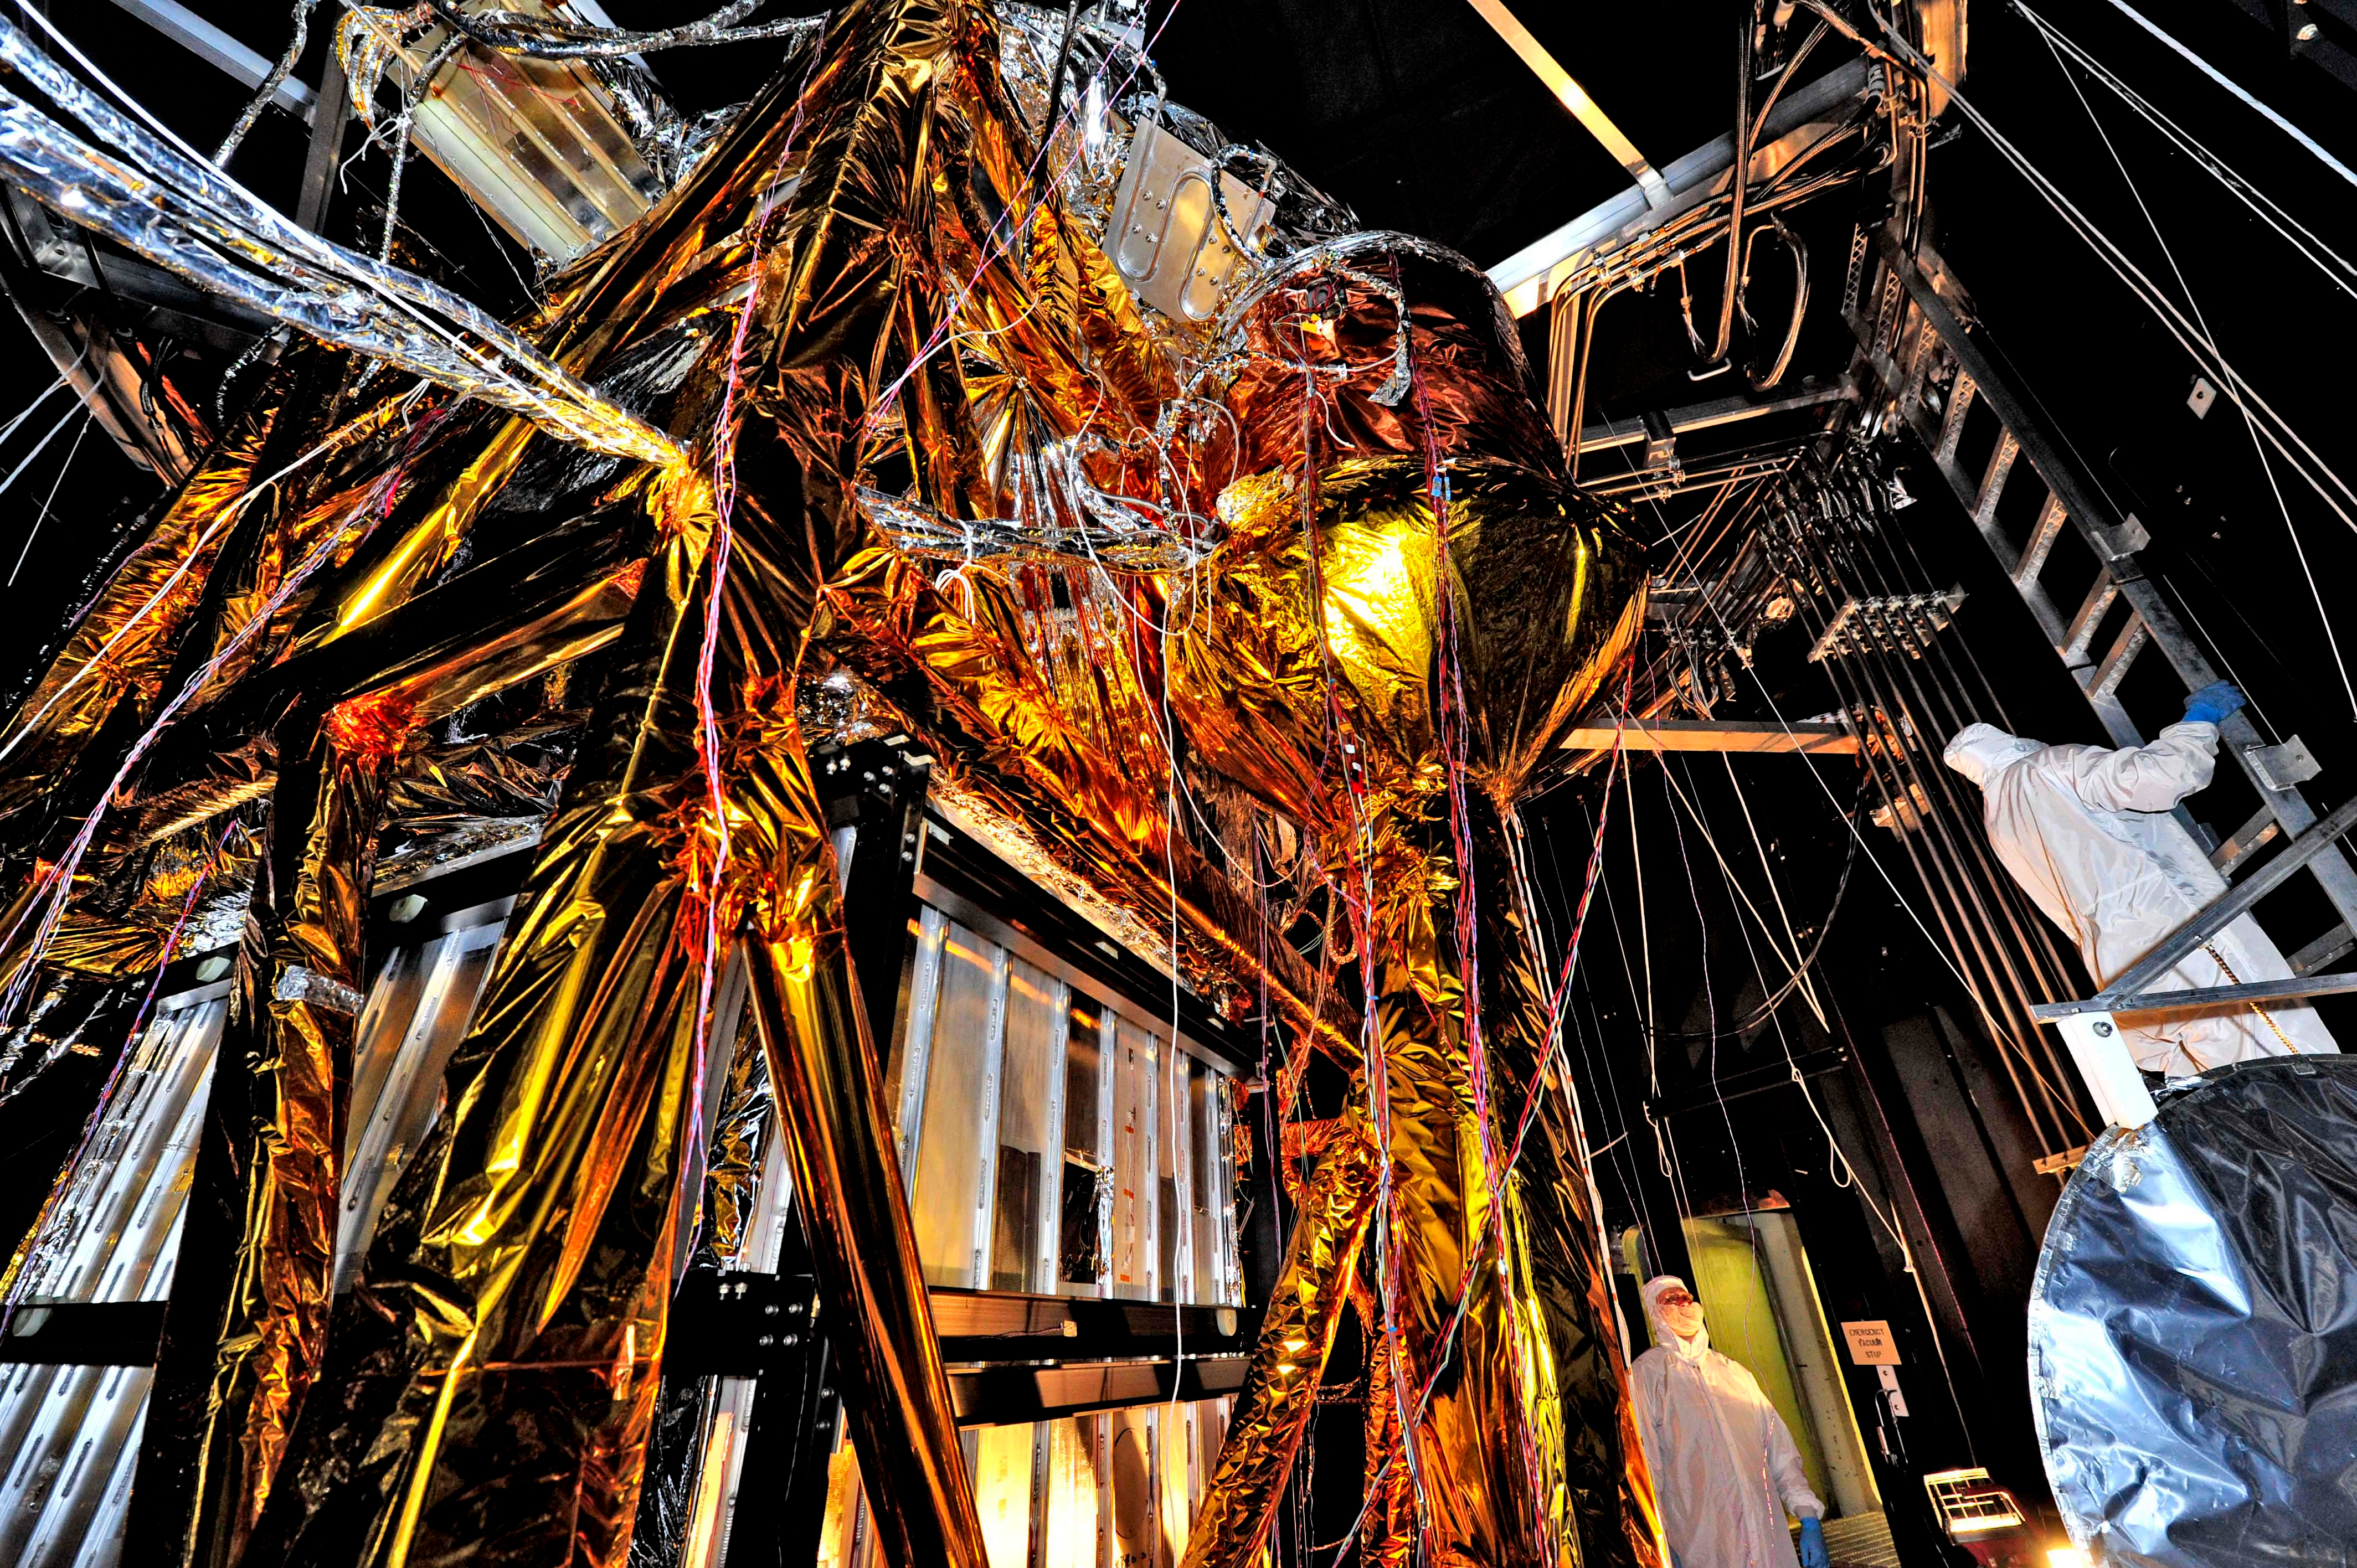

The Webb Telescope's 'Golden Spider'

NASA image release August 23, 2012 What looks like a giant golden spider weaving a web of cables and cords, is actually ground support equipment, including the Optical Telescope Simulator (OSIM), for the James Webb Space Telescope. OSIM's job is to generate a beam of light just like the one that the real telescope optics will feed into the actual flight instruments. Because the real flight instruments will be used to test the real flight telescope, their alignment and performance first have to be verified by using the OSIM. Engineers are thoroughly checking out OSIM now in preparation for using it to test the flight science instruments later. This photo was taken from inside a large thermal-vacuum chamber called the Space Environment Simulator (SES), at NASA's Goddard Space Flight Center in Greenbelt, Md. Engineers have blanketed the structure of the OSIM with special insulating material to help control its temperature while it goes into the deep freeze testing that mimics the chill of space that Webb will ultimately experience in its operational orbit over 1 million miles from Earth. The golden-colored thermal blankets are made of aluminized kapton, a polymer film that remains stable over a wide range of temperatures. The structure that looks like a silver and black cube underneath the "spider" is a set of cold panels that surround OSIM's optics. During testing, OSIM's temperature will drop to 100 Kelvin (-280 F or -173 C) as liquid nitrogen flows through tubes welded to the chamber walls and through tubes along the silver panels surrounding OSIM's optics. These cold panels will keep the OSIM optics very cold, but the parts covered by the aluminized kapton blankets will stay warm. "Some blankets have silver facing out and gold facing in, or inverted, or silver on both sides, etc.," says Erin Wilson, a Goddard engineer. "Depending on which side of the blanket your hardware is looking at, the blankets can help it get colder or stay warmer, in an environmental test." Another reason for thermal blankets is to shield the cold OSIM optics from unwanted stray infrared light. When the OSIM is pointing its calibrated light beam at Webb's science instruments, engineers don't want any stray infrared light, such as "warm photons" from warm structures, leaking into the instruments' field of view. Too much of this stray light would raise the background too much for the instruments to "see" light from the OSIM—it would be like trying to photograph a lightning bug flying in front of car headlights. To get OSIM's optics cold, the inside of the chamber has to get cold, and to do that, all the air has to be pumped out to create a vacuum. Then liquid nitrogen has to be run though the plumbing along the inner walls of the chamber. Wilson notes that's why the blankets have to have vents in them: "That way, the air between all the layers can be evacuated as the chamber pressure drops, otherwise the blankets could pop," says Wilson. The most powerful space telescope ever built, Webb is the successor to NASA's Hubble Space Telescope. Webb's four instruments will reveal how the universe evolved from the Big Bang to the formation of our solar system. Webb is a joint project of NASA, the European Space Agency and the Canadian Space Agency.

Credit: NASA/GSFC/Chris Gunn